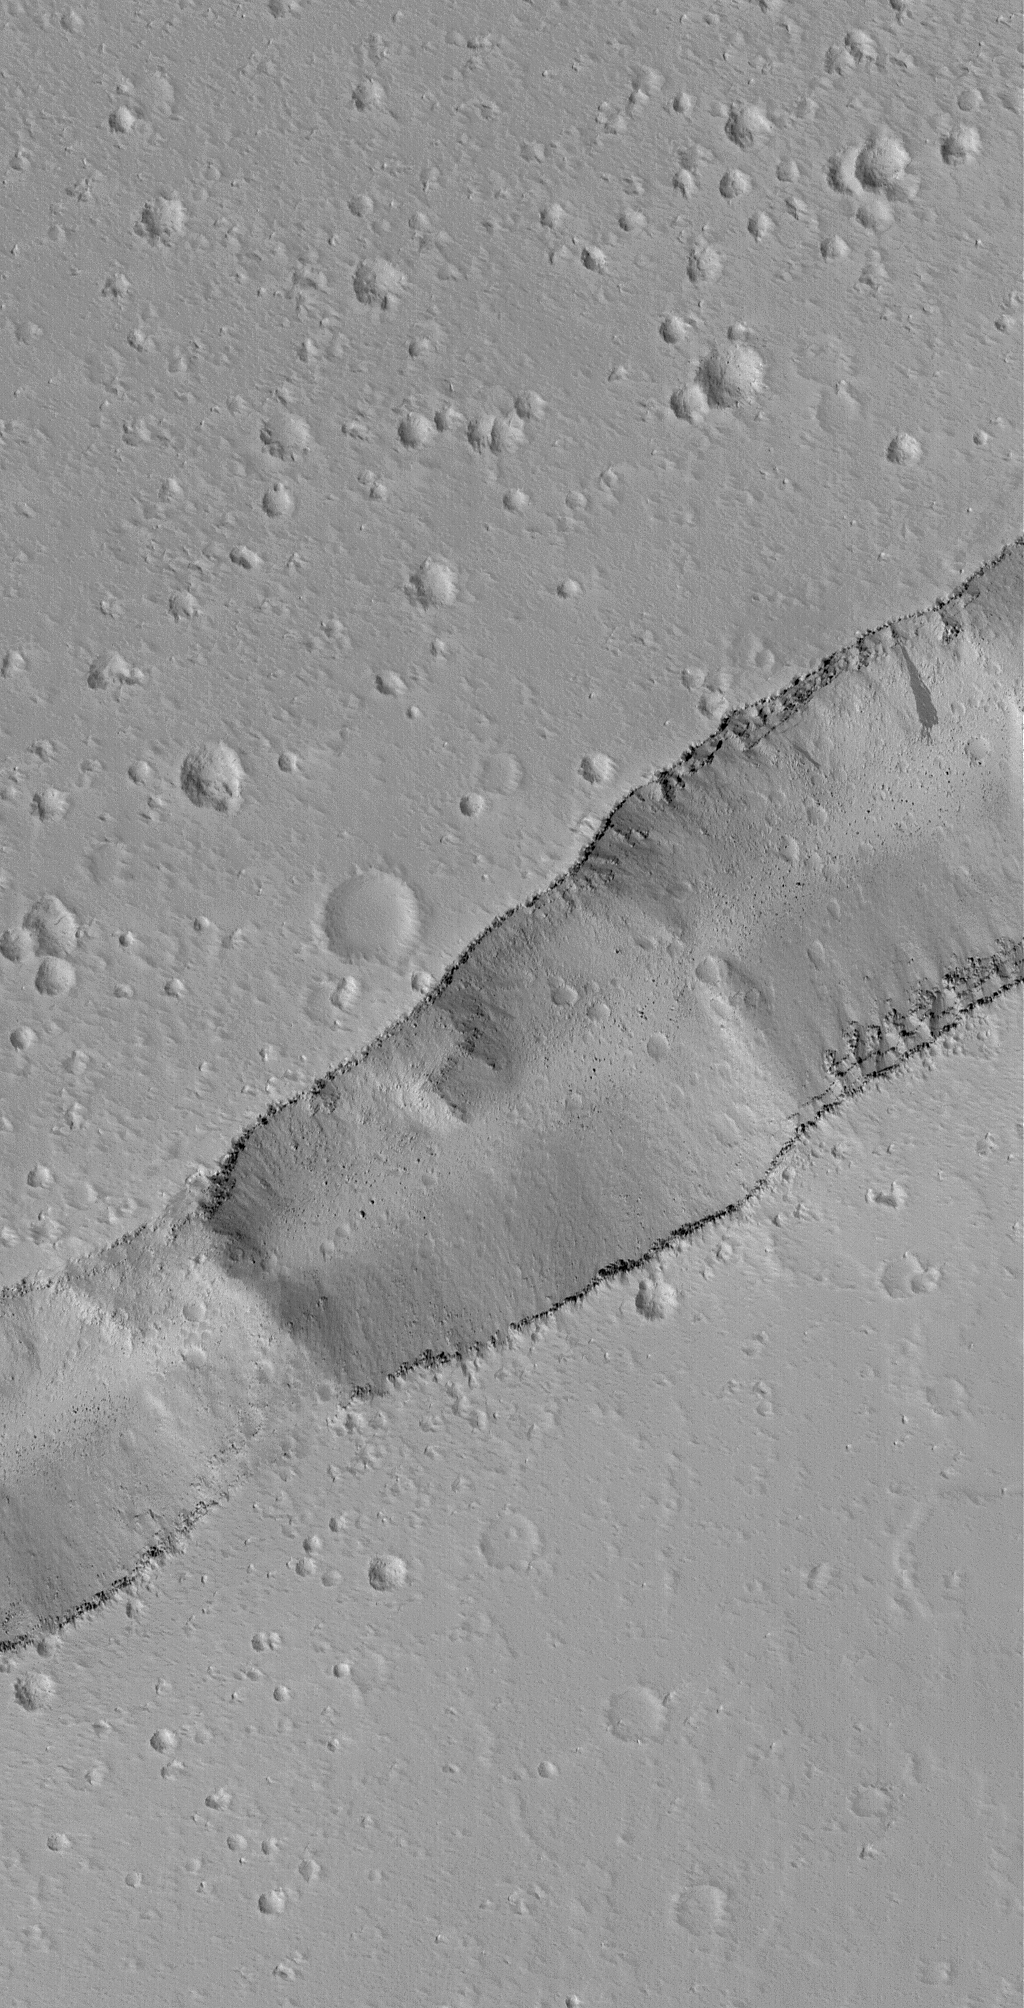

Labeatis Trough

2 July 2006
This Mars Global Surveyor (MGS) Mars Orbiter Camera (MOC) image shows a portion of a trough cutting across a dust-covered plain in the Labeatis Fossae region of Mars. Boulders derived from the layered exposures near the top of the trough walls are resting on the floor, and in some locations, the sloping sidewalls of the dusty trough.

Location near: 22.1°N, 94.5°W
Image width: ~3 km (~1.9 mi)
Illumination from: lower left
Season: Northern Spring

Credit: NASA/JPL/Malin Space Science Systems